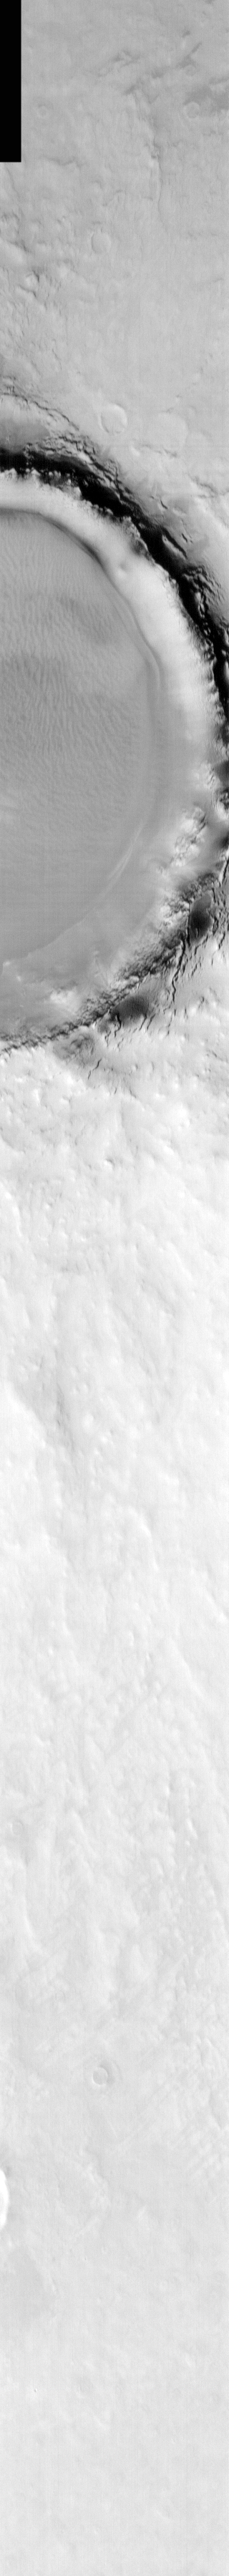

Korolev Crater in Infrared

Released 10 March 2004

The Odyssey spacecraft has completed a full Mars year of observations of the red planet. For the next several weeks the Image of the Day will look back over this first mars year. It will focus on four themes: 1) the poles – with the seasonal changes seen in the retreat and expansion of the caps; 2) craters – with a variety of morphologies relating to impact materials and later alteration, both infilling and exhumation; 3) channels – the clues to liquid surface flow; and 4) volcanic flow features. While some images have helped answer questions about the history of Mars, many have raised new questions that are still being investigated as Odyssey continues collecting data as it orbits Mars.

Infrared images taken during the daytime exhibit both the morphological and thermophysical properties of the surface of Mars. Morphologic details are visible due to the effect of sun-facing slopes receiving more energy than antisun-facing slopes. This creates a warm (bright) slope and cool (dark) slope appearance that mimics the light and shadows of a visible wavelength image. Thermophysical properties are seen in that dust heats up more quickly than rocks. Thus dusty areas are bright and rocky areas are dark.

This image was collected October 19, 2002 during the northern spring season. In this image Korolev Crater and its surroundings are still frost covered.

Image information: IR instrument. Latitude 71.6, Longitude 165.1 East (194.9 West). 19 meter/pixel resolution.

Note: this THEMIS visual image has not been radiometrically nor geometrically calibrated for this preliminary release. An empirical correction has been performed to remove instrumental effects. A linear shift has been applied in the cross-track and down-track direction to approximate spacecraft and planetary motion. Fully calibrated and geometrically projected images will be released through the Planetary Data System in accordance with Project policies at a later time.

NASA’s Jet Propulsion Laboratory manages the 2001 Mars Odyssey mission for NASA’s Office of Space Science, Washington, D.C. The Thermal Emission Imaging System (THEMIS) was developed by Arizona State University, Tempe, in collaboration with Raytheon Santa Barbara Remote Sensing. The THEMIS investigation is led by Dr. Philip Christensen at Arizona State University. Lockheed Martin Astronautics, Denver, is the prime contractor for the Odyssey project, and developed and built the orbiter. Mission operations are conducted jointly from Lockheed Martin and from JPL, a division of the California Institute of Technology in Pasadena.

Credit: NASA/JPL/Arizona State University